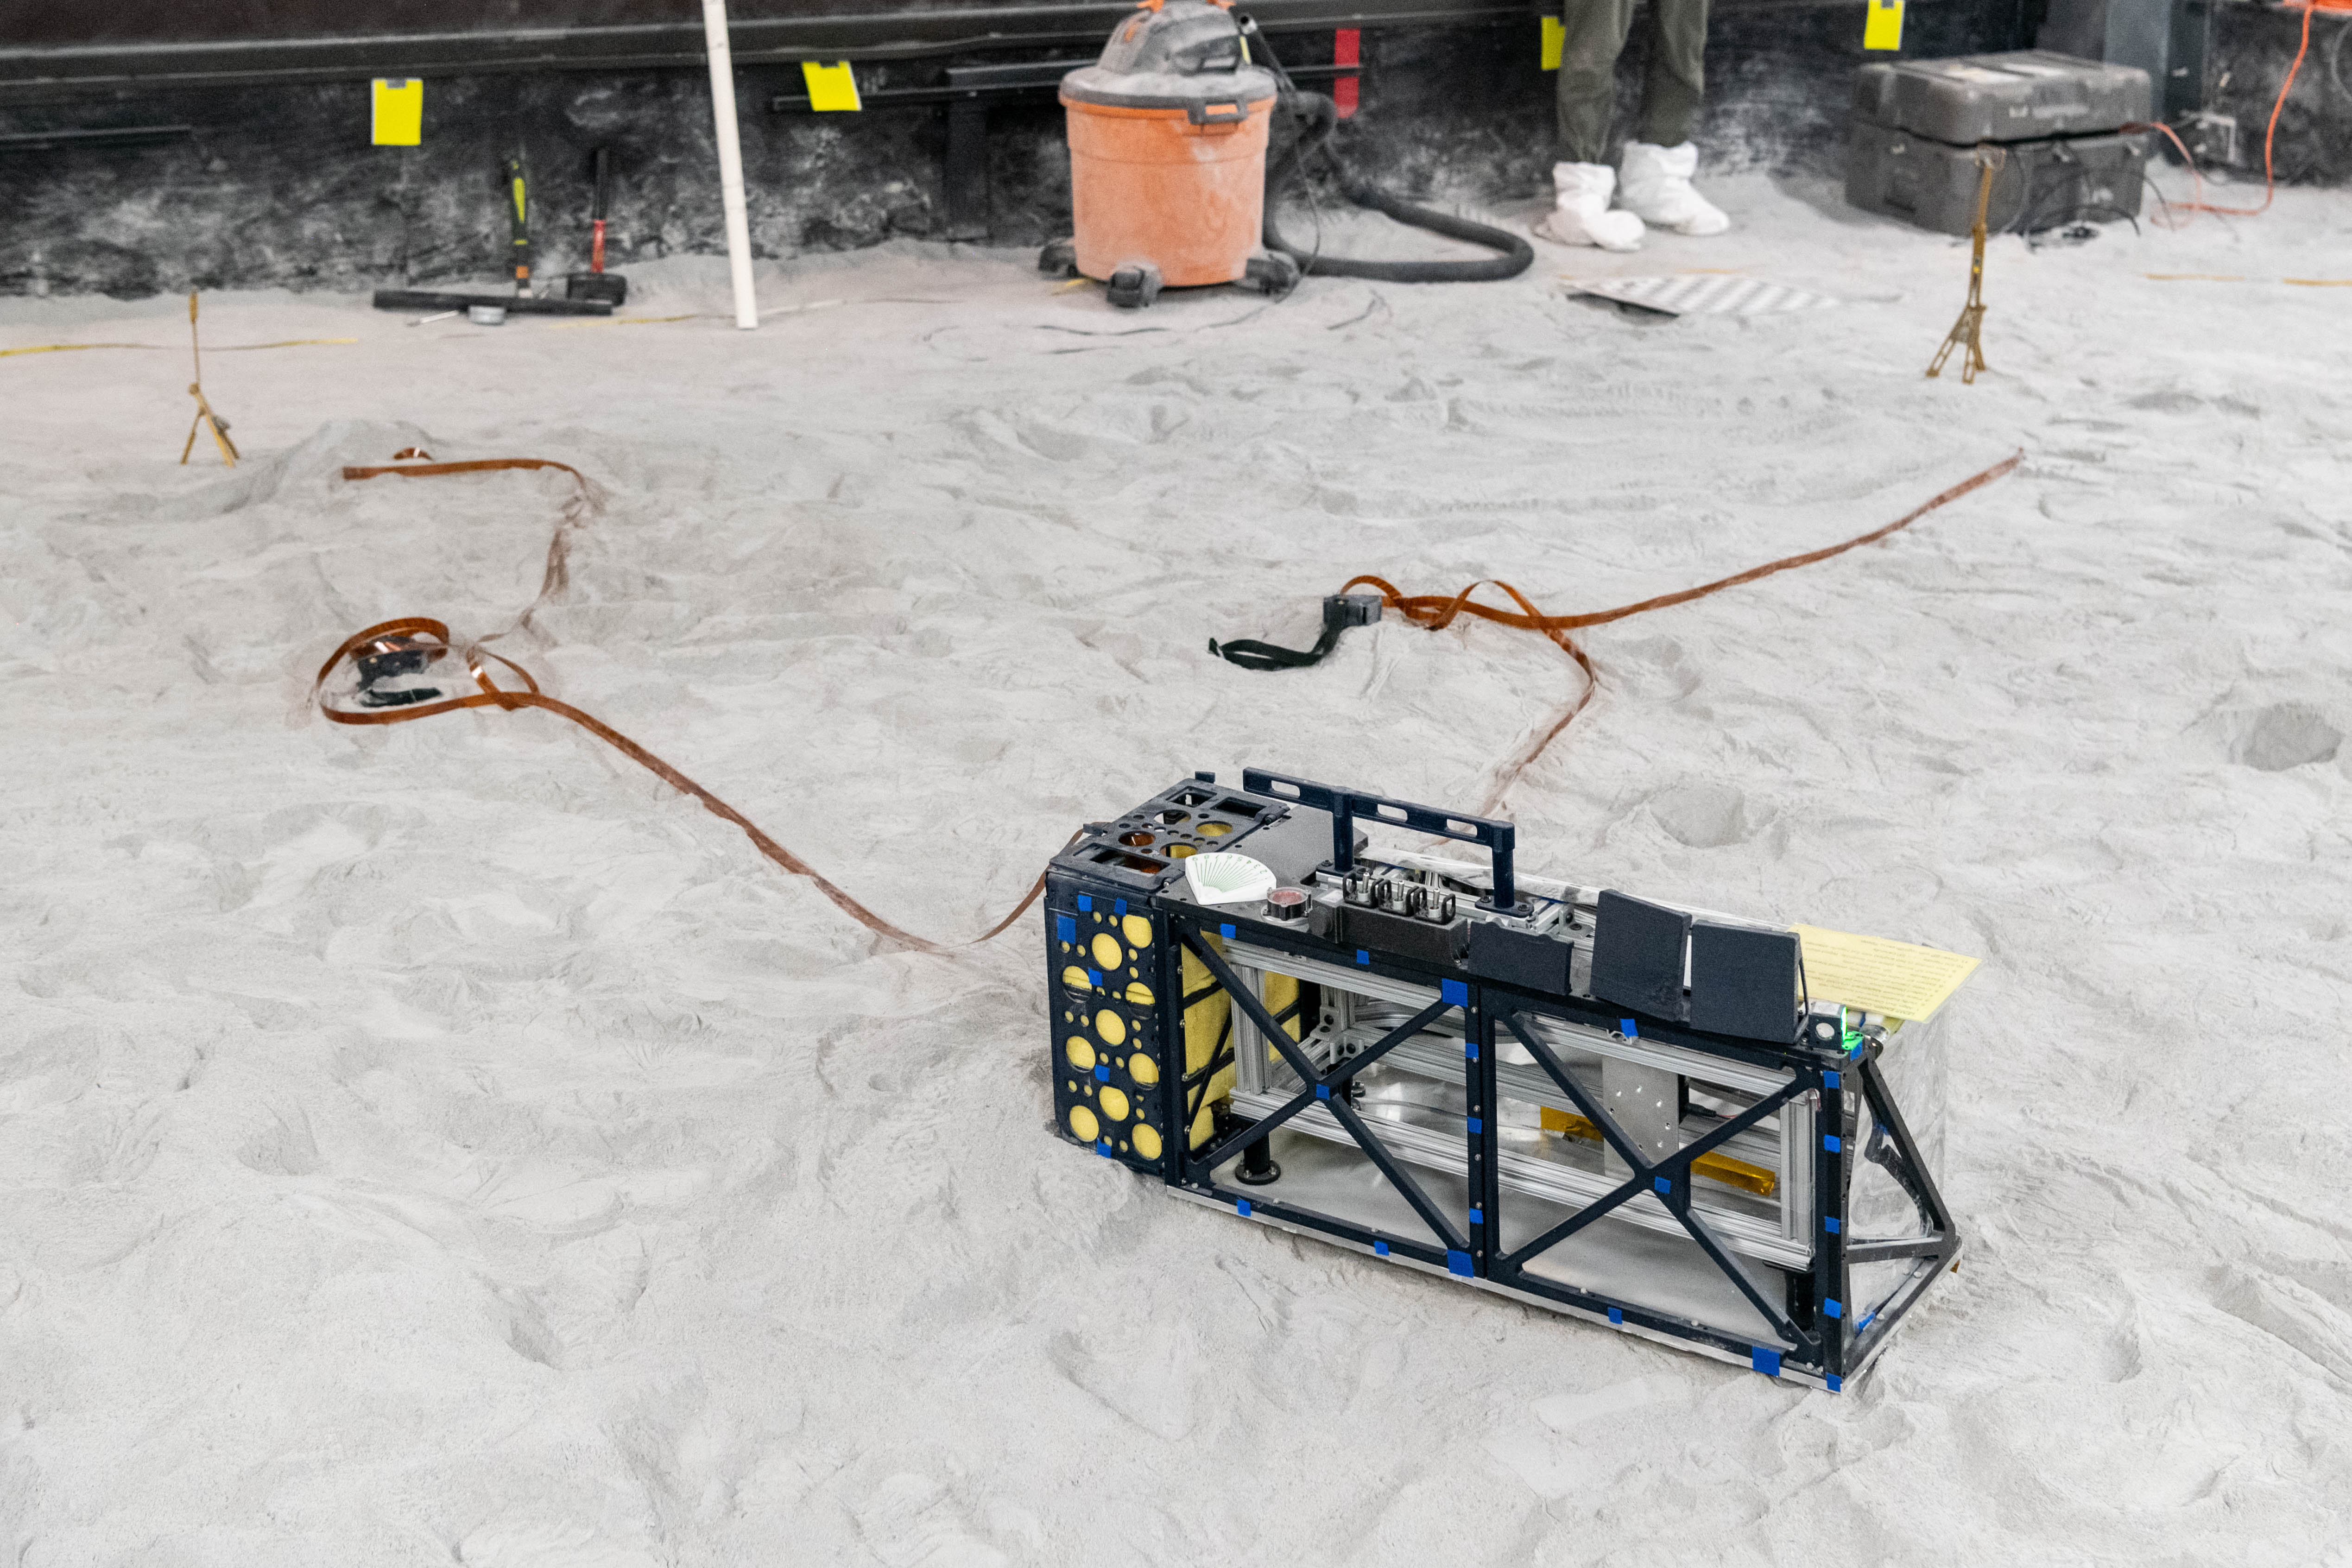

The Lunar Environment Monitoring Station (LEMS) medium fidelity instrument mock up is configured for instrument deployment exercises in the lunar simulant bin at the Florida Space Institute Exolith Lab, Orlando, Fl., Aug 6, 2025. LEMS is a compact, autonomous, and self-sustaining seismometer suite designed to carry out continuous, long-term, monitoring of the lunar seismic environment at the South Polar region.

Credit: NASA/Katie Mellos